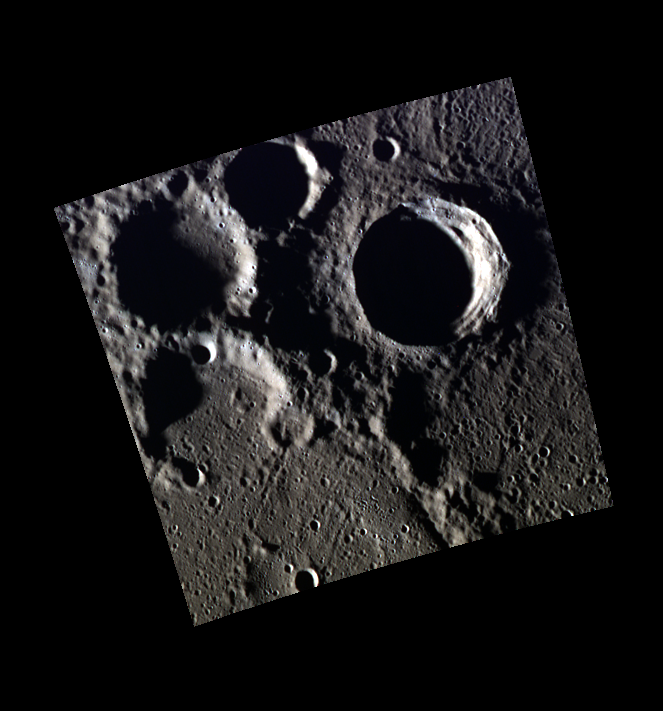

Craters Young and Old

This scene, which lies near the crater Bjorson in Mercury’s northern hemisphere, displays features with a variety of ages and degradation. The crater on the right side of the image is relatively fresh and some terracing, or collapse of the walls after impact, is visible. The crater at the bottom of the image has been embayed and contains younger craters within it, indicating that it is older.

This image was acquired as part of MDIS’s high-resolution 3-color imaging campaign. The 3-color campaign is a major mapping activity in MESSENGER’s extended mission. It complements the 8-color base map (at an average resolution of 1 km/pixel) acquired during MESSENGER’s primary mission by imaging Mercury’s surface in a subset of the color filters at the highest resolution possible. The three narrow-band color filters are centered at wavelengths of 430 nm, 750 nm, and 1000 nm, and image resolutions generally range from 100 to 400 meters/pixel in the northern hemisphere.

Date acquired: June 05, 2012
Image Mission Elapsed Time (MET): 247367742, 247367737, 247367739
Image ID: 1957584, 1957582, 1957583
Instrument: Wide Angle Camera (WAC) of the Mercury Dual Imaging System (MDIS)
WAC filters: 9, 7, 6 (996, 748, 433 nanometers) in red, green, and blue
Center Latitude: 72.38°
Center Longitude: 253.8° E
Resolution: 167 meters/pixel
Scale: The crater on the right side of the image is about 25 km (15.5 miles) in diameter.
Incidence Angle: 85.0°
Emission Angle: 0.4°
Phase Angle: 85.4°

The MESSENGER spacecraft is the first ever to orbit the planet Mercury, and the spacecraft’s seven scientific instruments and radio science investigation are unraveling the history and evolution of the Solar System’s innermost planet. Visit the Why Mercury? section of this website to learn more about the key science questions that the MESSENGER mission is addressing. During the one-year primary mission, MDIS acquired 88,746 images and extensive other data sets. MESSENGER is now in a year-long extended mission, during which plans call for the acquisition of more than 80,000 additional images to support MESSENGER’s science goals.

These images are from MESSENGER, a NASA Discovery mission to conduct the first orbital study of the innermost planet, Mercury. For information regarding the use of images, see the MESSENGER image use policy.

Credit: NASA/Johns Hopkins University Applied Physics Laboratory/Carnegie Institution of Washington